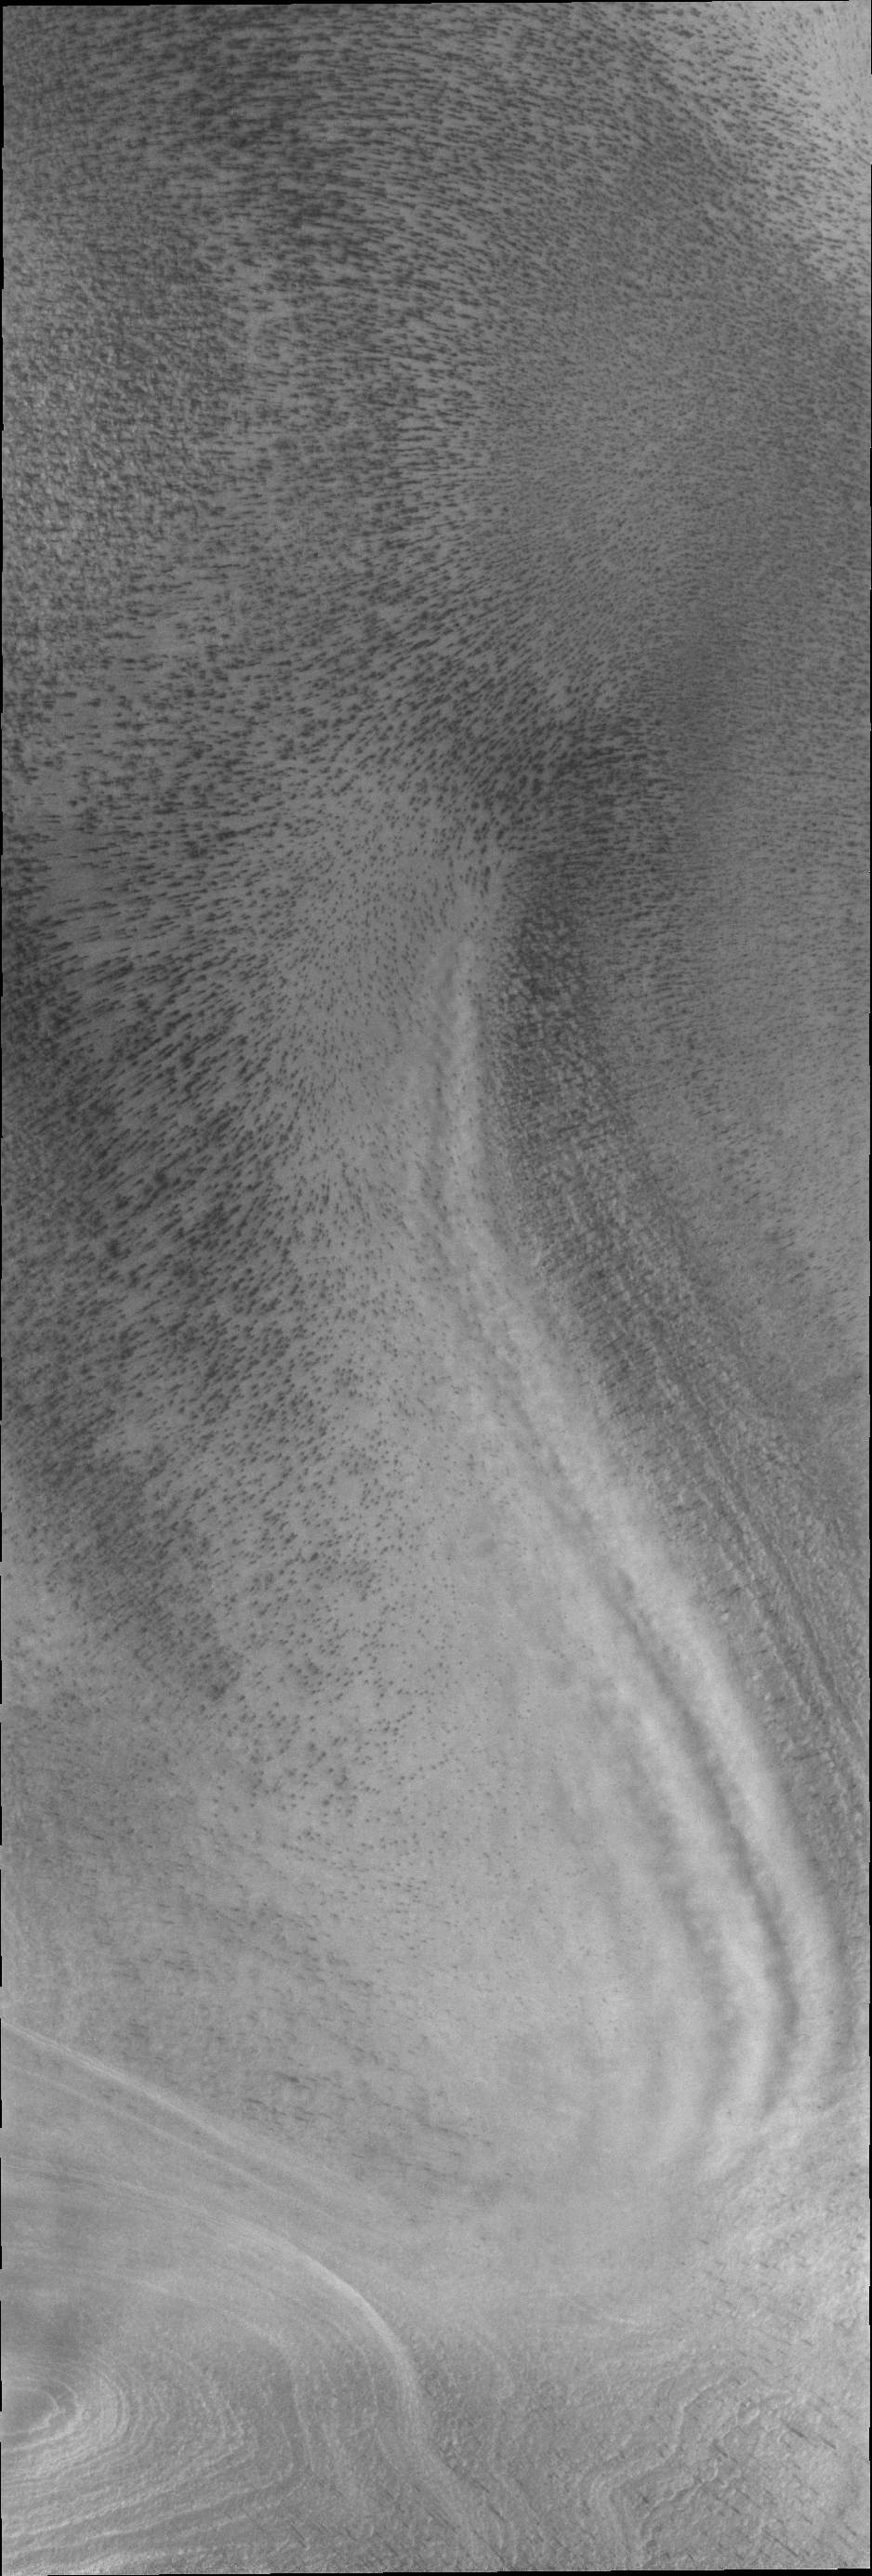

South Polar Clouds

Polar surface winds can reach high velocities. These winds can cause clouds to form when the winds flow into troughs and become chaotic. This VIS image shows trough clouds as linear bands.

Credit: NASA/JPL/ASU